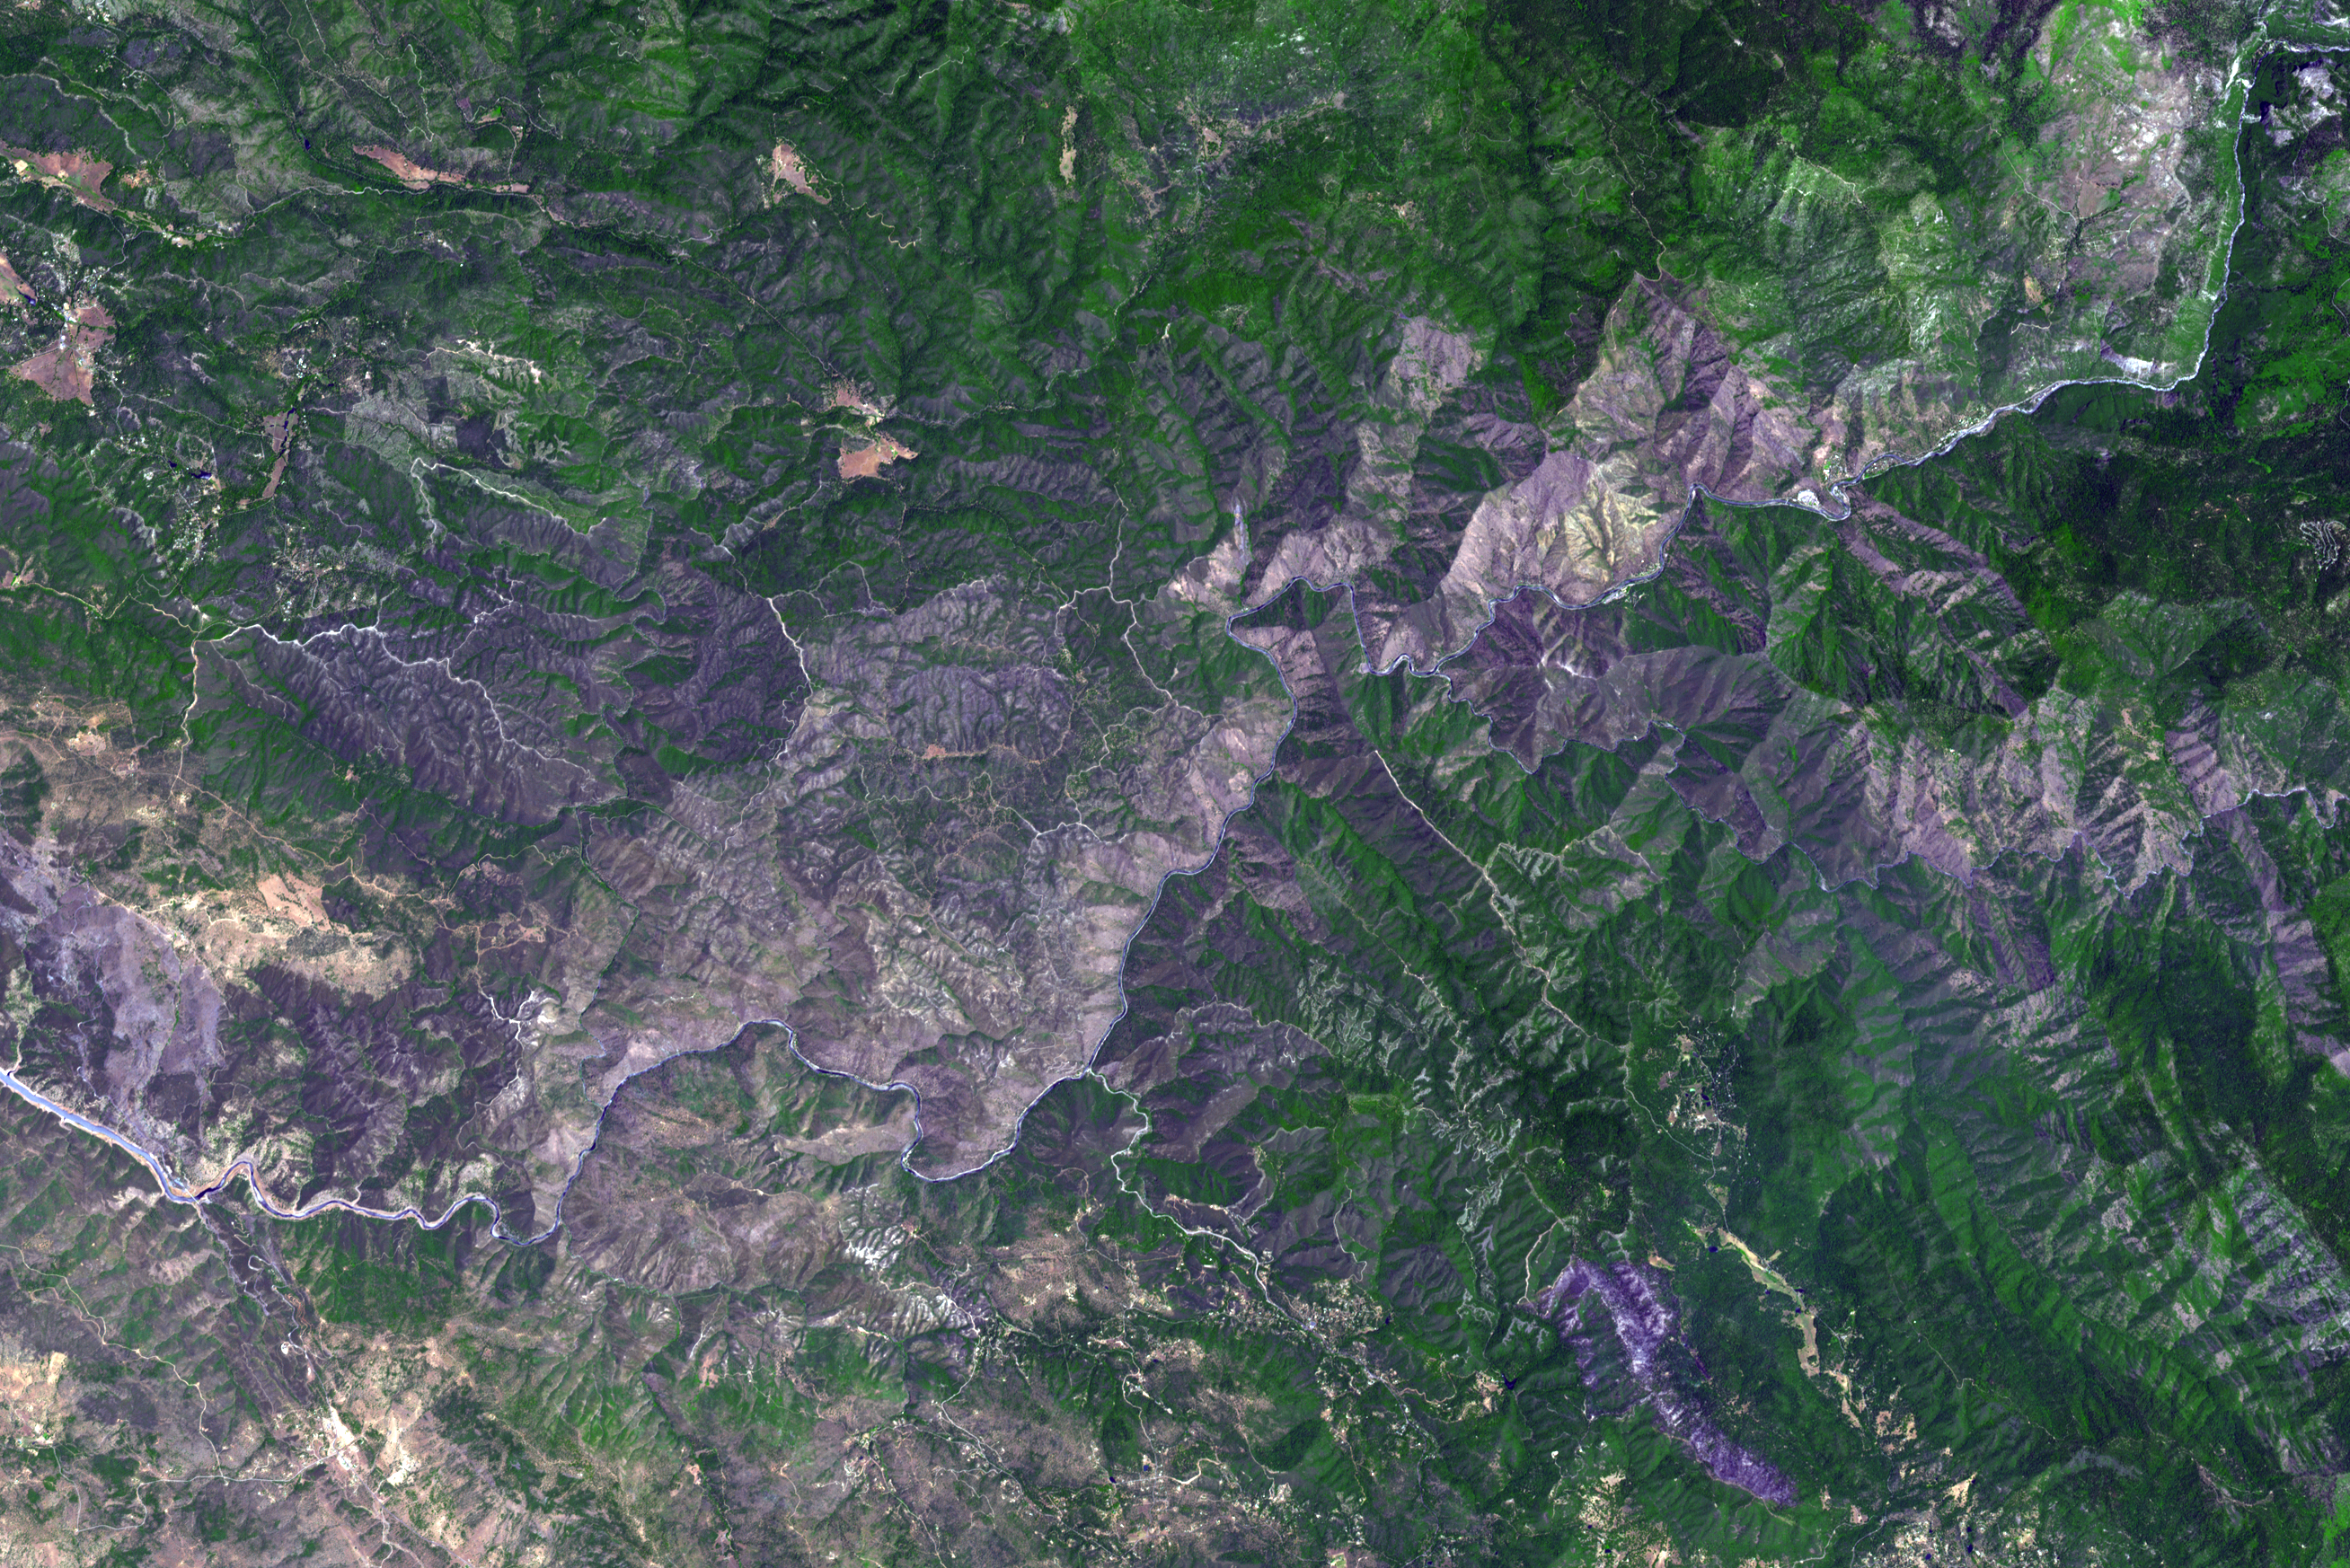

NASA Spacecraft Images Wildfire Near Yosemite National Park

The Carstens, Calif., wildfire continues to burn in the foothills west of Yosemite National Park. As of June 21, 2013, the fire had consumed 1,660 acres, and was 70 percent contained. In this image, acquired by the Advanced Thermal Emission and Reflection Radiometer (ASTER) instrument on NASA’s Terra spacecraft, vegetation is displayed in green and burned and bare areas are dark to light gray. The data were acquired on June 20, 2013, and cover an area of 16 by 24 miles (26 by 39 kilometers).

With its 14 spectral bands from the visible to the thermal infrared wavelength region and its high spatial resolution of 15 to 90 meters (about 50 to 300 feet), ASTER images Earth to map and monitor the changing surface of our planet. ASTER is one of five Earth-observing instruments launched Dec. 18, 1999, on Terra. The instrument was built by Japan’s Ministry of Economy, Trade and Industry. A joint U.S./Japan science team is responsible for validation and calibration of the instrument and data products.

The broad spectral coverage and high spectral resolution of ASTER provides scientists in numerous disciplines with critical information for surface mapping and monitoring of dynamic conditions and temporal change. Example applications are: monitoring glacial advances and retreats; monitoring potentially active volcanoes; identifying crop stress; determining cloud morphology and physical properties; wetlands evaluation; thermal pollution monitoring; coral reef degradation; surface temperature mapping of soils and geology; and measuring surface heat balance.

The U.S. science team is located at NASA’s Jet Propulsion Laboratory, Pasadena, Calif. The Terra mission is part of NASA’s Science Mission Directorate, Washington, D.C.

Credit: NASA/GSFC/METI/ERSDAC/JAROS, and U.S./Japan ASTER Science Team